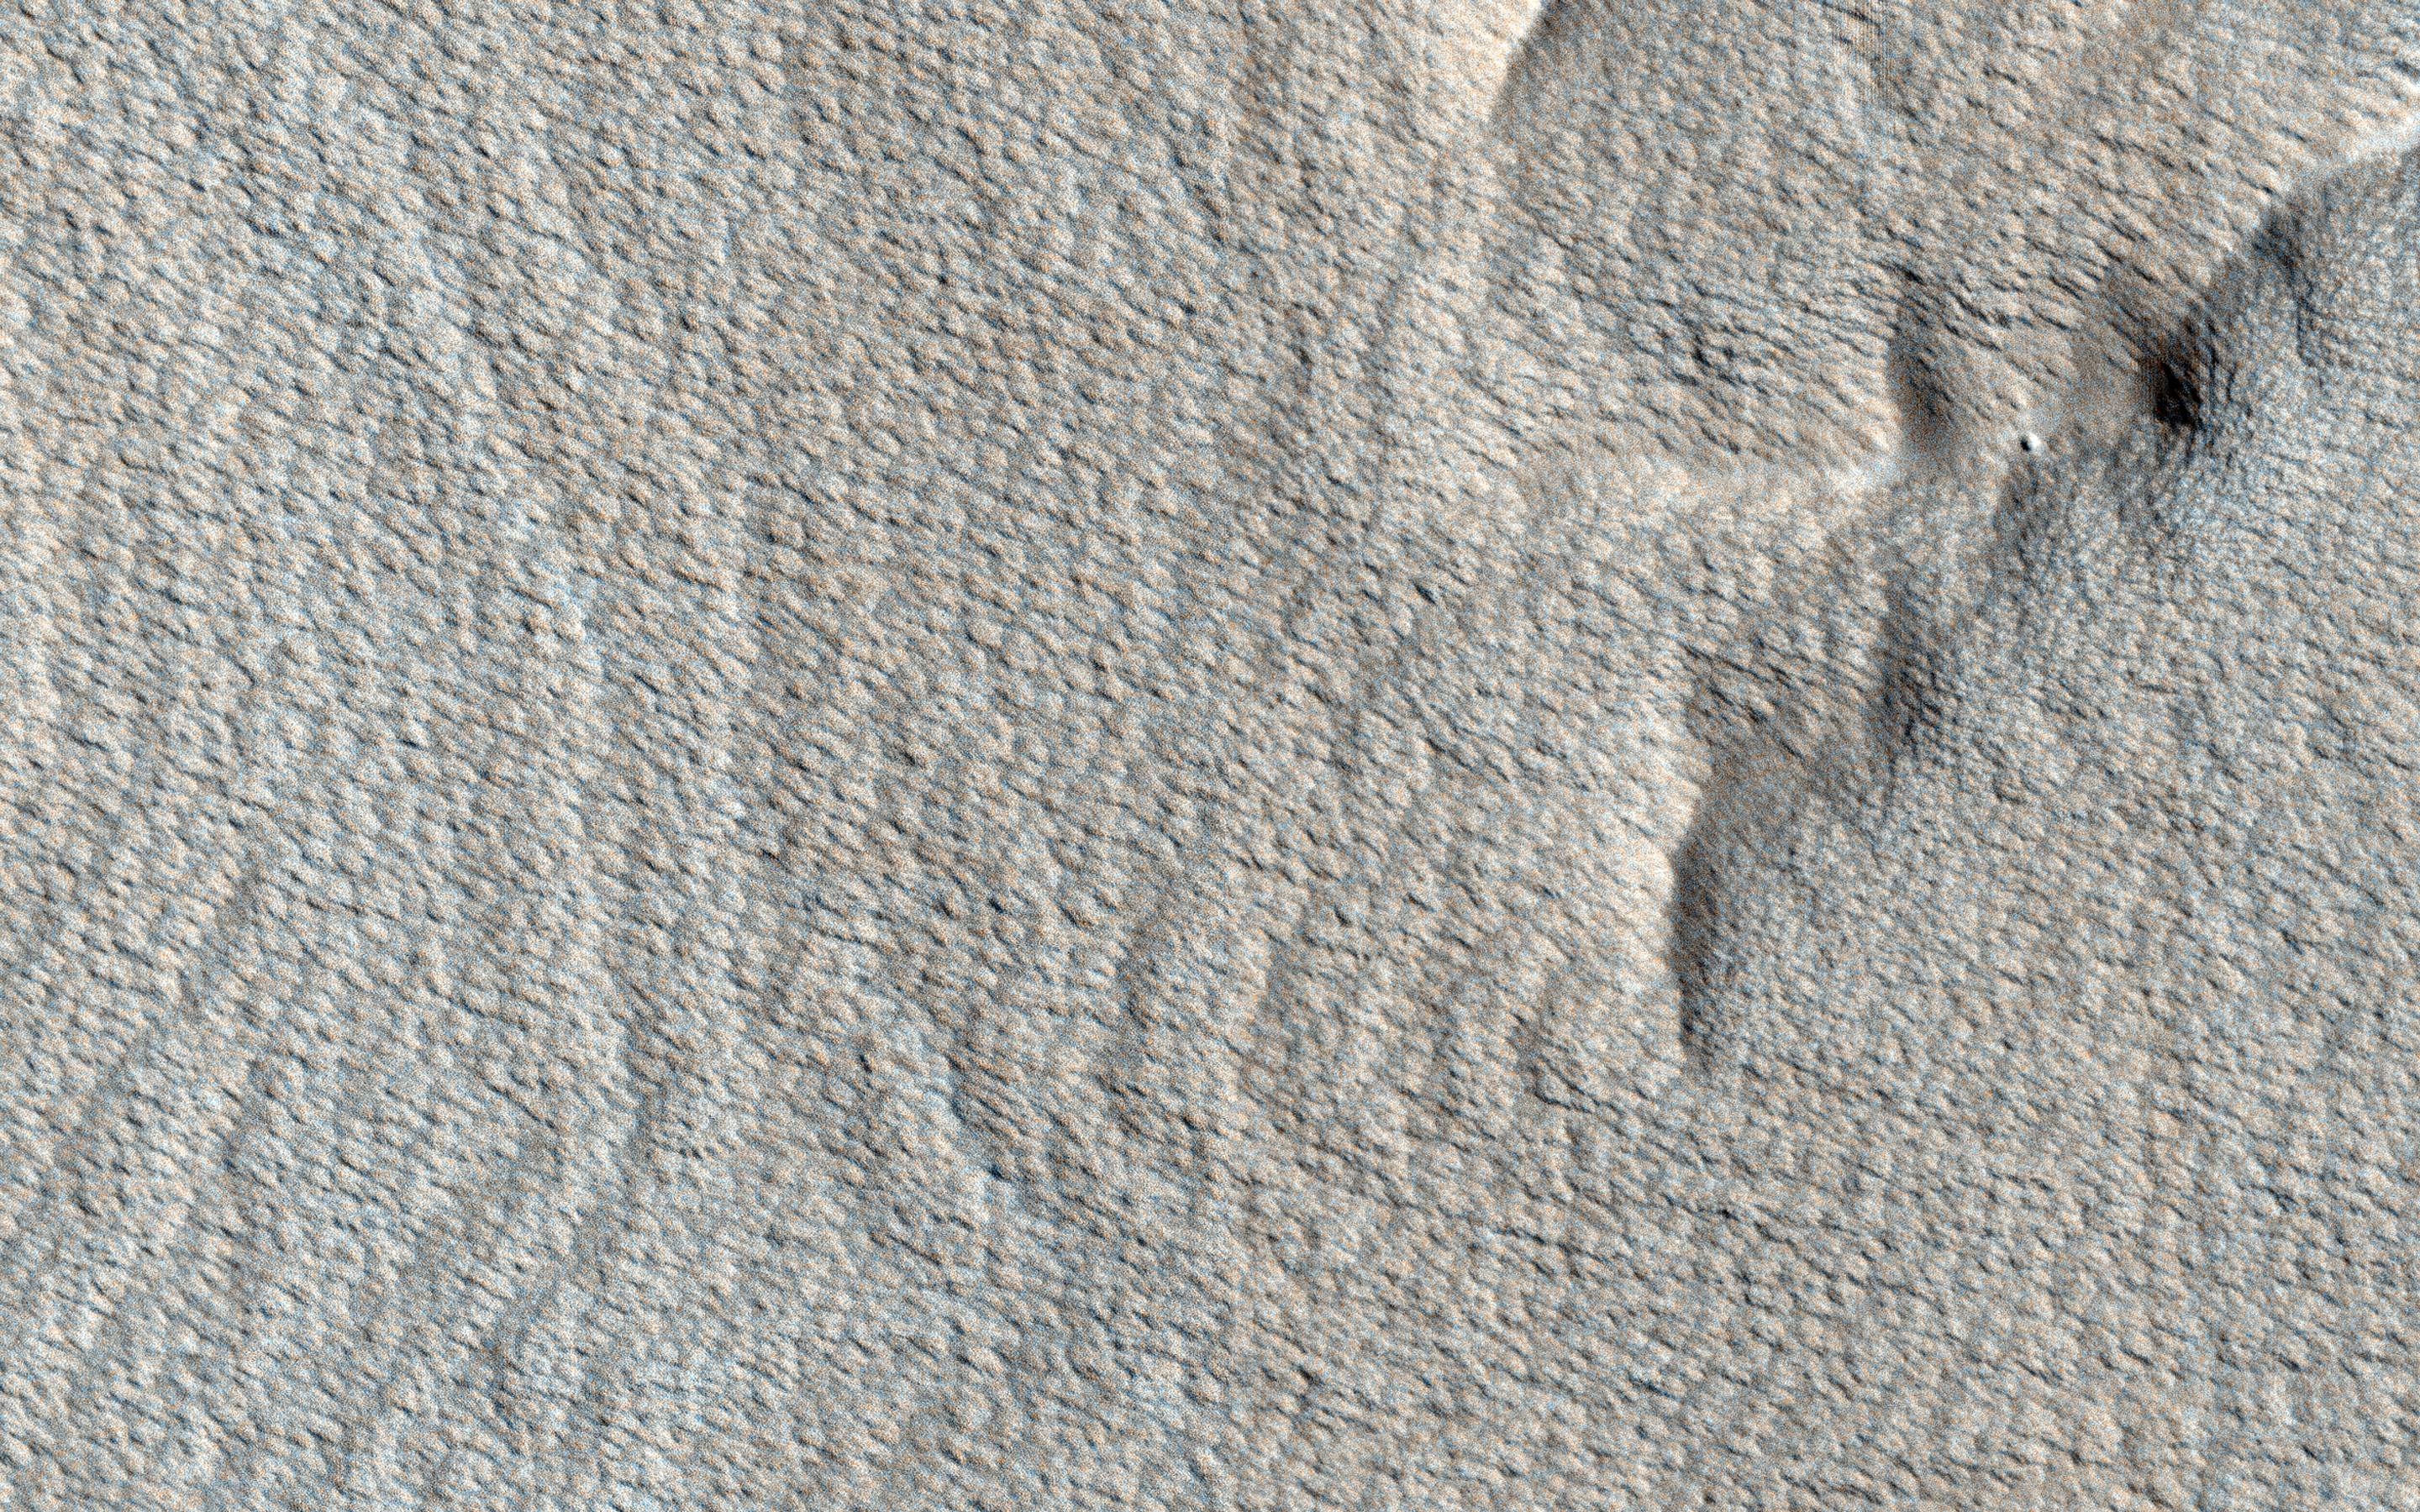

Rhythmic Layers East of Medusae Fossae

The surface of this image looks wavy, like that of the sea. These wave shapes are the result of erosion: the removal of material, which has been ongoing for millions, if not billions, of years. This erosion is likely performed by the action of wind and has revealed layered rock that was deposited in this area in the ancient past.

The layers were deposited very regularly one on top of another and the erosion has cut across them — sometimes shallowly, sometimes more deeply — to create these giant undulations. More resistant layers protrude further, making them the visible crests of the waves.

The map is projected here at a scale of 25 centimeters (9.8 inches) per pixel. (The original image scale is 26.7 centimeters [10.5 inches] per pixel [with 1 x 1 binning]; objects on the order of 80 centimeters [31.5 inches] across are resolved.) North is up.

This is a stereo pair with ESP_057303_1770.

The University of Arizona, in Tucson, operates HiRISE, which was built by Ball Aerospace & Technologies Corp., in Boulder, Colorado. NASA’s Jet Propulsion Laboratory, a division of Caltech in Pasadena, California, manages the Mars Reconnaissance Orbiter Project for NASA’s Science Mission Directorate, Washington.

Credit: NASA/JPL-Caltech/University of Arizona